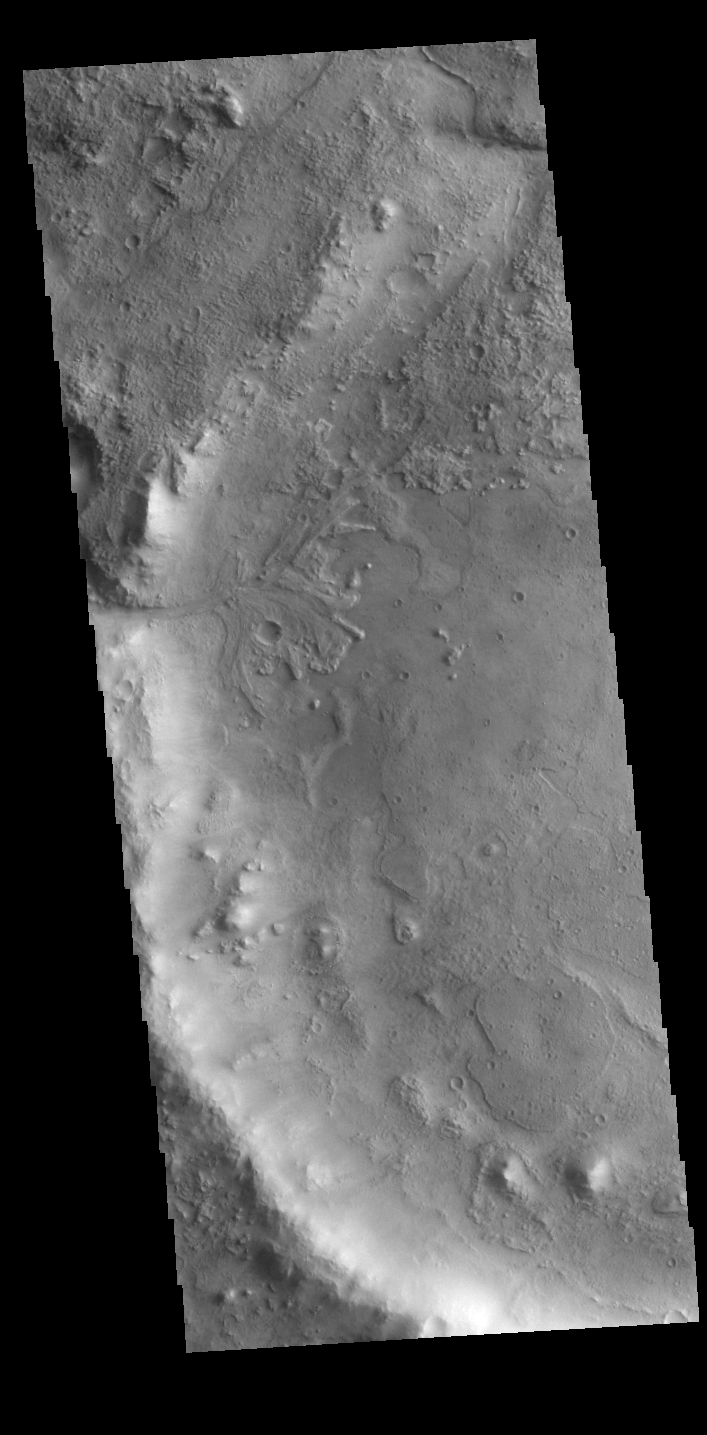

Jezero Crater Delta

On the left side of today’s VIS image is the Jezero Crater delta deposit. This feature was created by the flow from the rim channel into the crater. Deltas form when sediments settle out due to a decrease in speed of a river system. Deltas often form where large rivers flow into the ocean, like the Mississippi and Nile deltas. This can also occur where rivers flow into large lakes, such as the Great Salt Lake and Lake St. Clair river deltas. It is believed that the Jezero Crater delta formed this way. Jezero Crater is the home of the Mars 2020 rover – Perseverance – and its little helicopter buddy – Ingenuity. The Mars 2020 mission is focused on the delta, and the information it holds about a time when Mars was much wetter.

Credit: NASA/JPL-Caltech/ASU